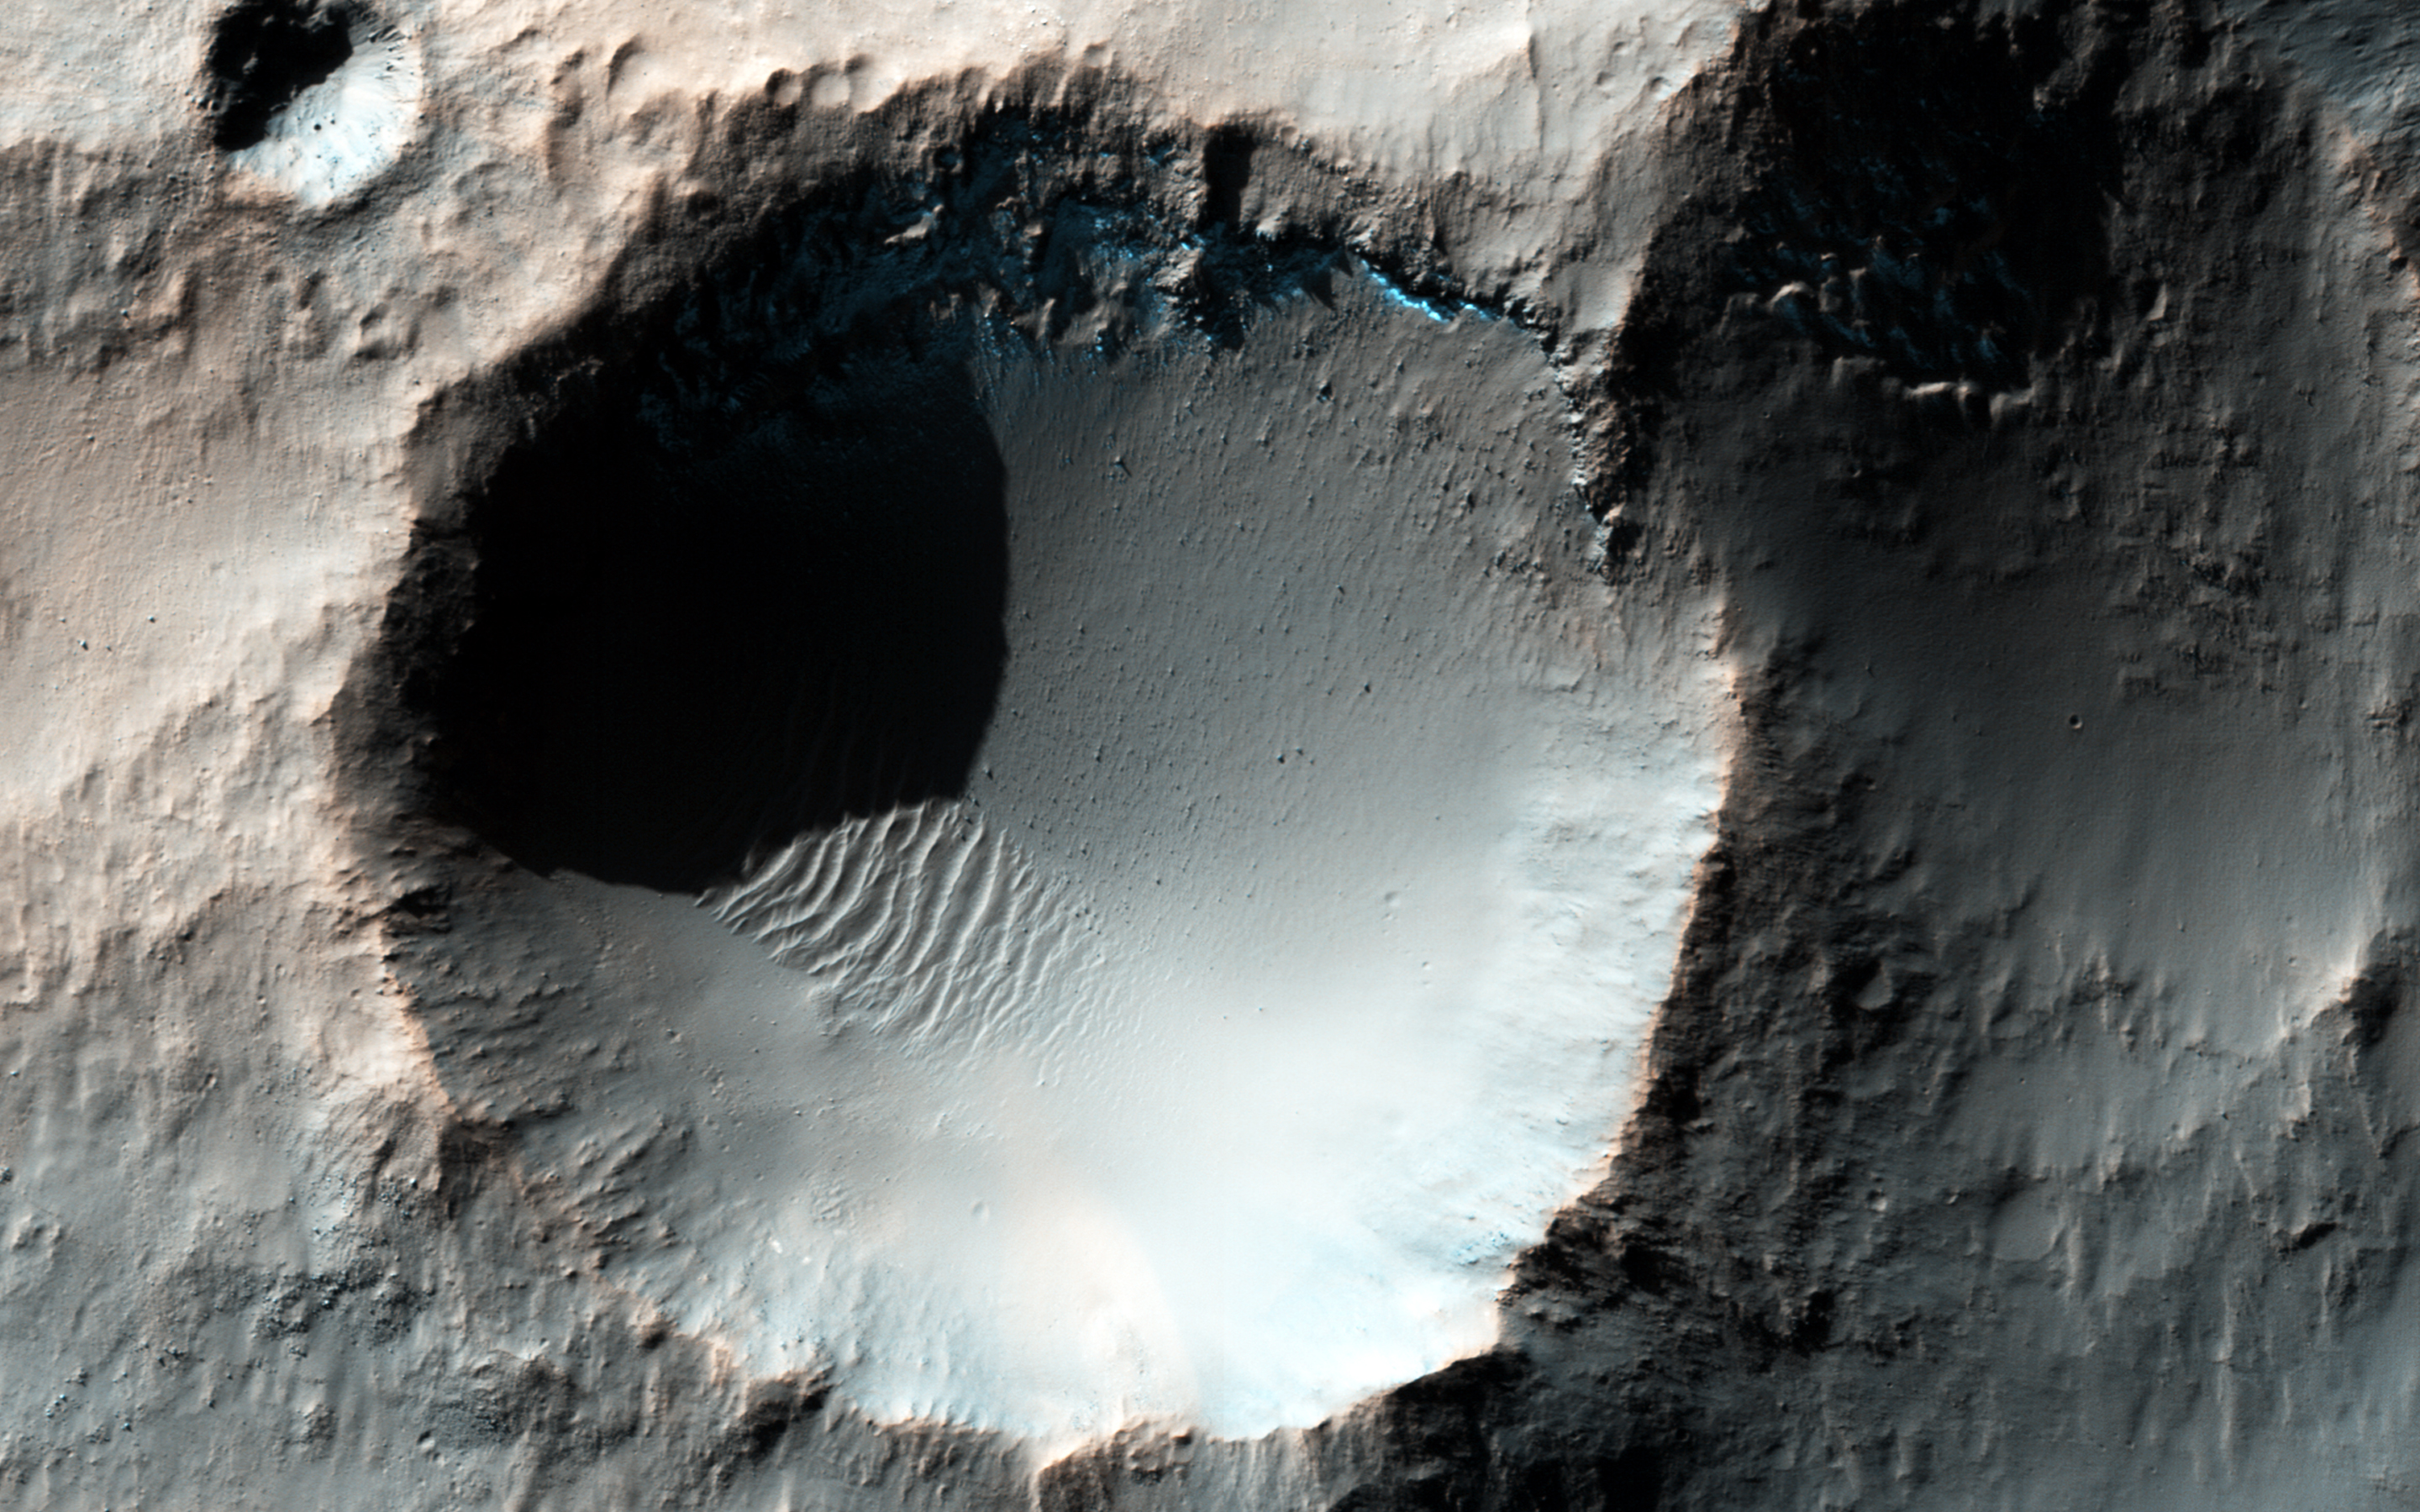

Southern Winter Frost Accumulations

This enhanced color HiRISE image shows several craters somewhere in the southern mid-latitudes of Mars. It is currently mid-winter in the Southern hemisphere, so we can observe accumulating frost (neon blues) on pole-facing slopes (i.e. south-facing) and in shadowed areas.

However, the bluish deposits and ejecta deposits associated with the smaller crater we see are not consistent with frost deposits. These materials are most likely iron-bearing minerals that have not been previously oxidized (i.e., rusted), and have only recently been exposed to the surface when this small well-preserved crater was formed.reviously oxidized (i.e., rusted), and have only recently been exposed to the surface when this small well-preserved crater was formed.

The University of Arizona, Tucson, operates HiRISE, which was built by Ball Aerospace & Technologies Corp., Boulder, Colo. NASA’s Jet Propulsion Laboratory, a division of the California Institute of Technology in Pasadena, manages the Mars Reconnaissance Orbiter Project for NASA’s Science Mission Directorate, Washington.

Credit: NASA/JPL-Caltech/Univ. of Arizona